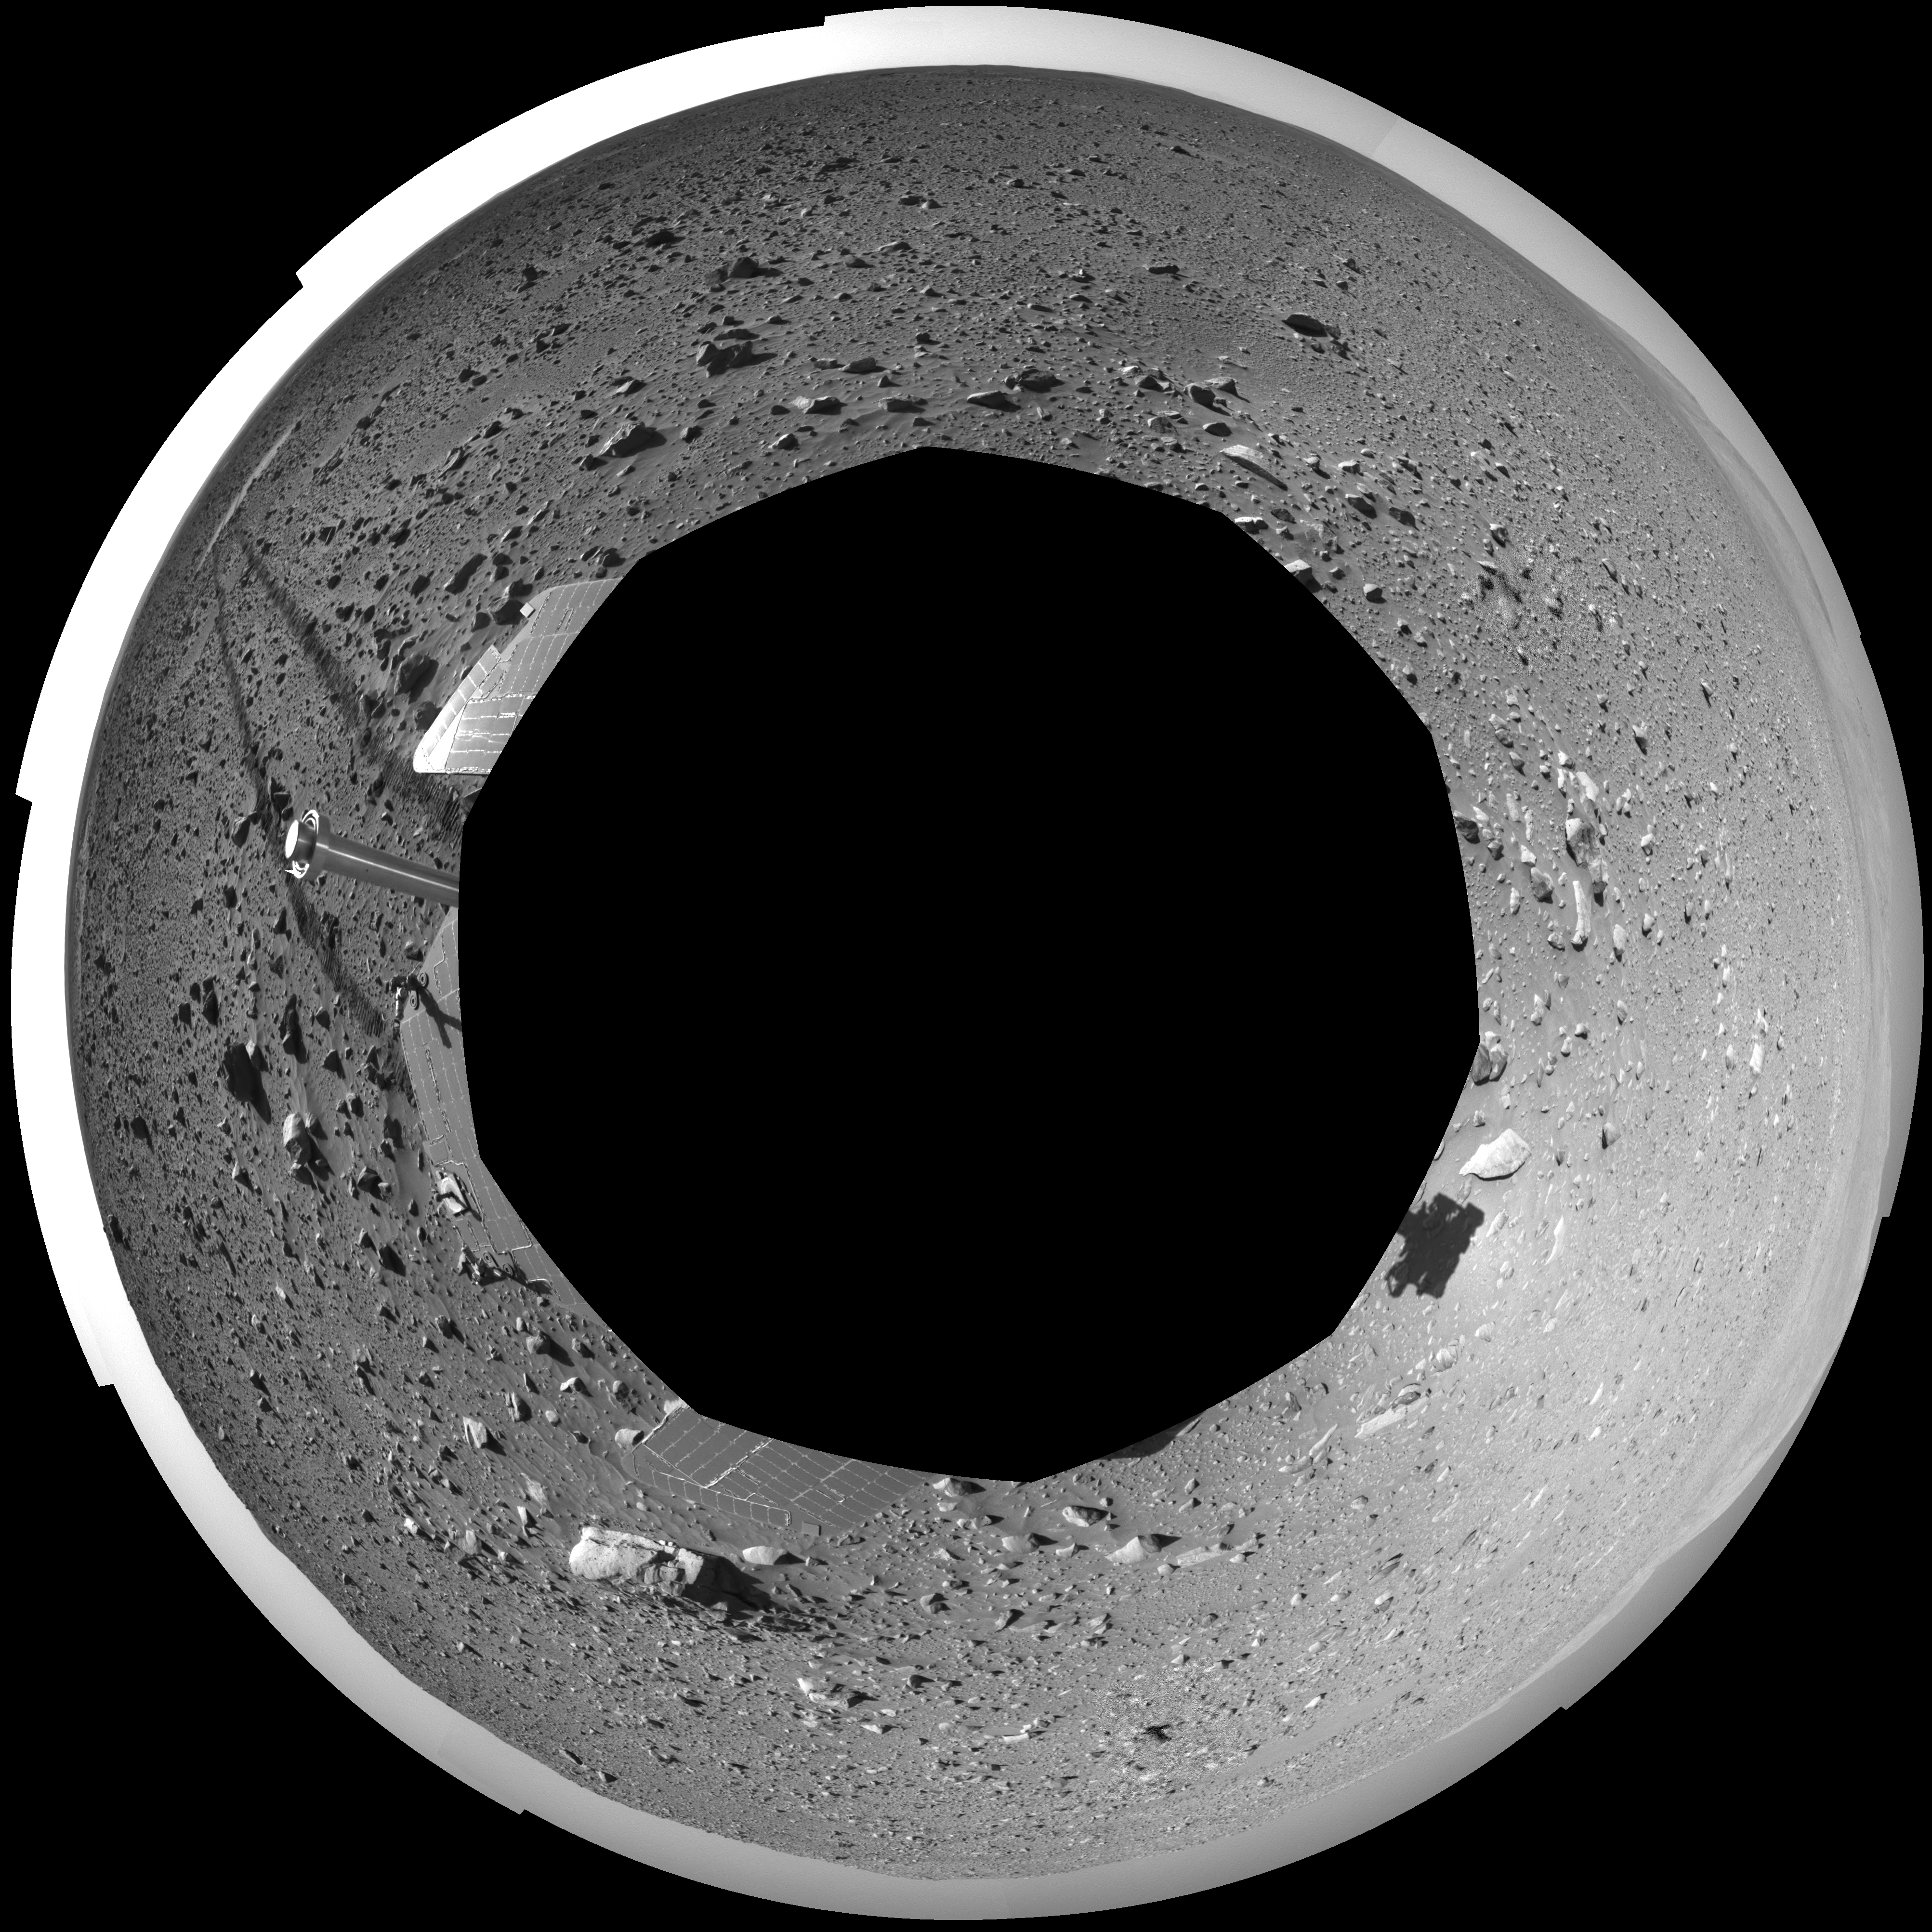

Spirit’s View on Sol 148 (Polar)

This 360-degree view of the terrain surrounding NASA’s Mars Exploration Rover Spirit on the 148th martian day of the rover’s mission inside Gusev Crater, on June 2, 2004, was assembled from images taken by Spirit’s navigation camera. The rover’s position is Site A61. The view is presented in a polar projection with geometrical seam correction.

Credit: NASA/JPL